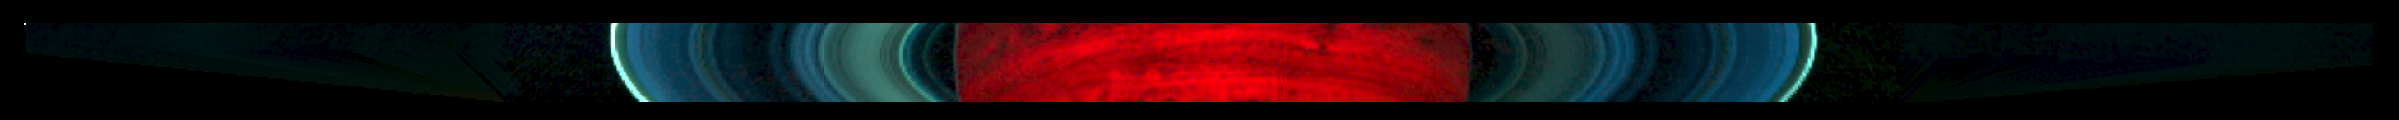

Infrared Scan of Saturn and its Rings

This colorized mosaic from NASA’s Cassini mission shows an infrared view of the Saturn system, backlit by the sun, from July 19, 2013. The image, made from data obtained by Cassini’s visual and infrared mapping spectrometer, covers a swath of Saturn and its rings about 340,000 miles (540,000 kilometers) across that includes the planet and its rings out to the diffuse E ring, Saturn’s second most distant ring. The mosaic covers an area about 9,800 miles (16,000 kilometers) from top to bottom.

When Saturn is blocking the direct light of the sun, scientists can get a better look at the fainter rings. When small particles are lit from behind, they show up like fog in the headlights of an oncoming vehicle. Conversely, a ring that is easily seen from Earth because it is densely packed with chunks of bright water ice looks dark in these images because it is so thick that it blocks almost all of the sunlight shining behind it.

Looking at Saturn in the infrared spectrum can tell scientists more about the sizes of the particles in the fainter rings, and how these sizes vary with location in the rings. Infrared data also provide clues to ring particles’ chemical composition.

Looking at the Saturn system in infrared light also shows thermal, or heat, radiation, so while a visible-light image from this vantage point would simply show the face of the planet as dimly lit by sunlight reflected off the rings, Saturn glows brightly in this view with the heat from Saturn’s interior.

The visual and infrared spectrometer team colorized the image by assigning blue to radiation detected in the 1.5-to-1.19-micron range, green to radiation detected in the 1.9-to-2.1-micron range and red to the radiation detected in the 4.88-to-5.06-micron range.

The Cassini-Huygens mission is a cooperative project of NASA, the European Space Agency and the Italian Space Agency. JPL manages the mission for NASA’s Science Mission Directorate, Washington. The California Institute of Technology in Pasadena manages JPL for NASA. The VIMS team is based at the University of Arizona in Tucson.

Credit: NASA/JPL-Caltech/University of Arizona/Cornell